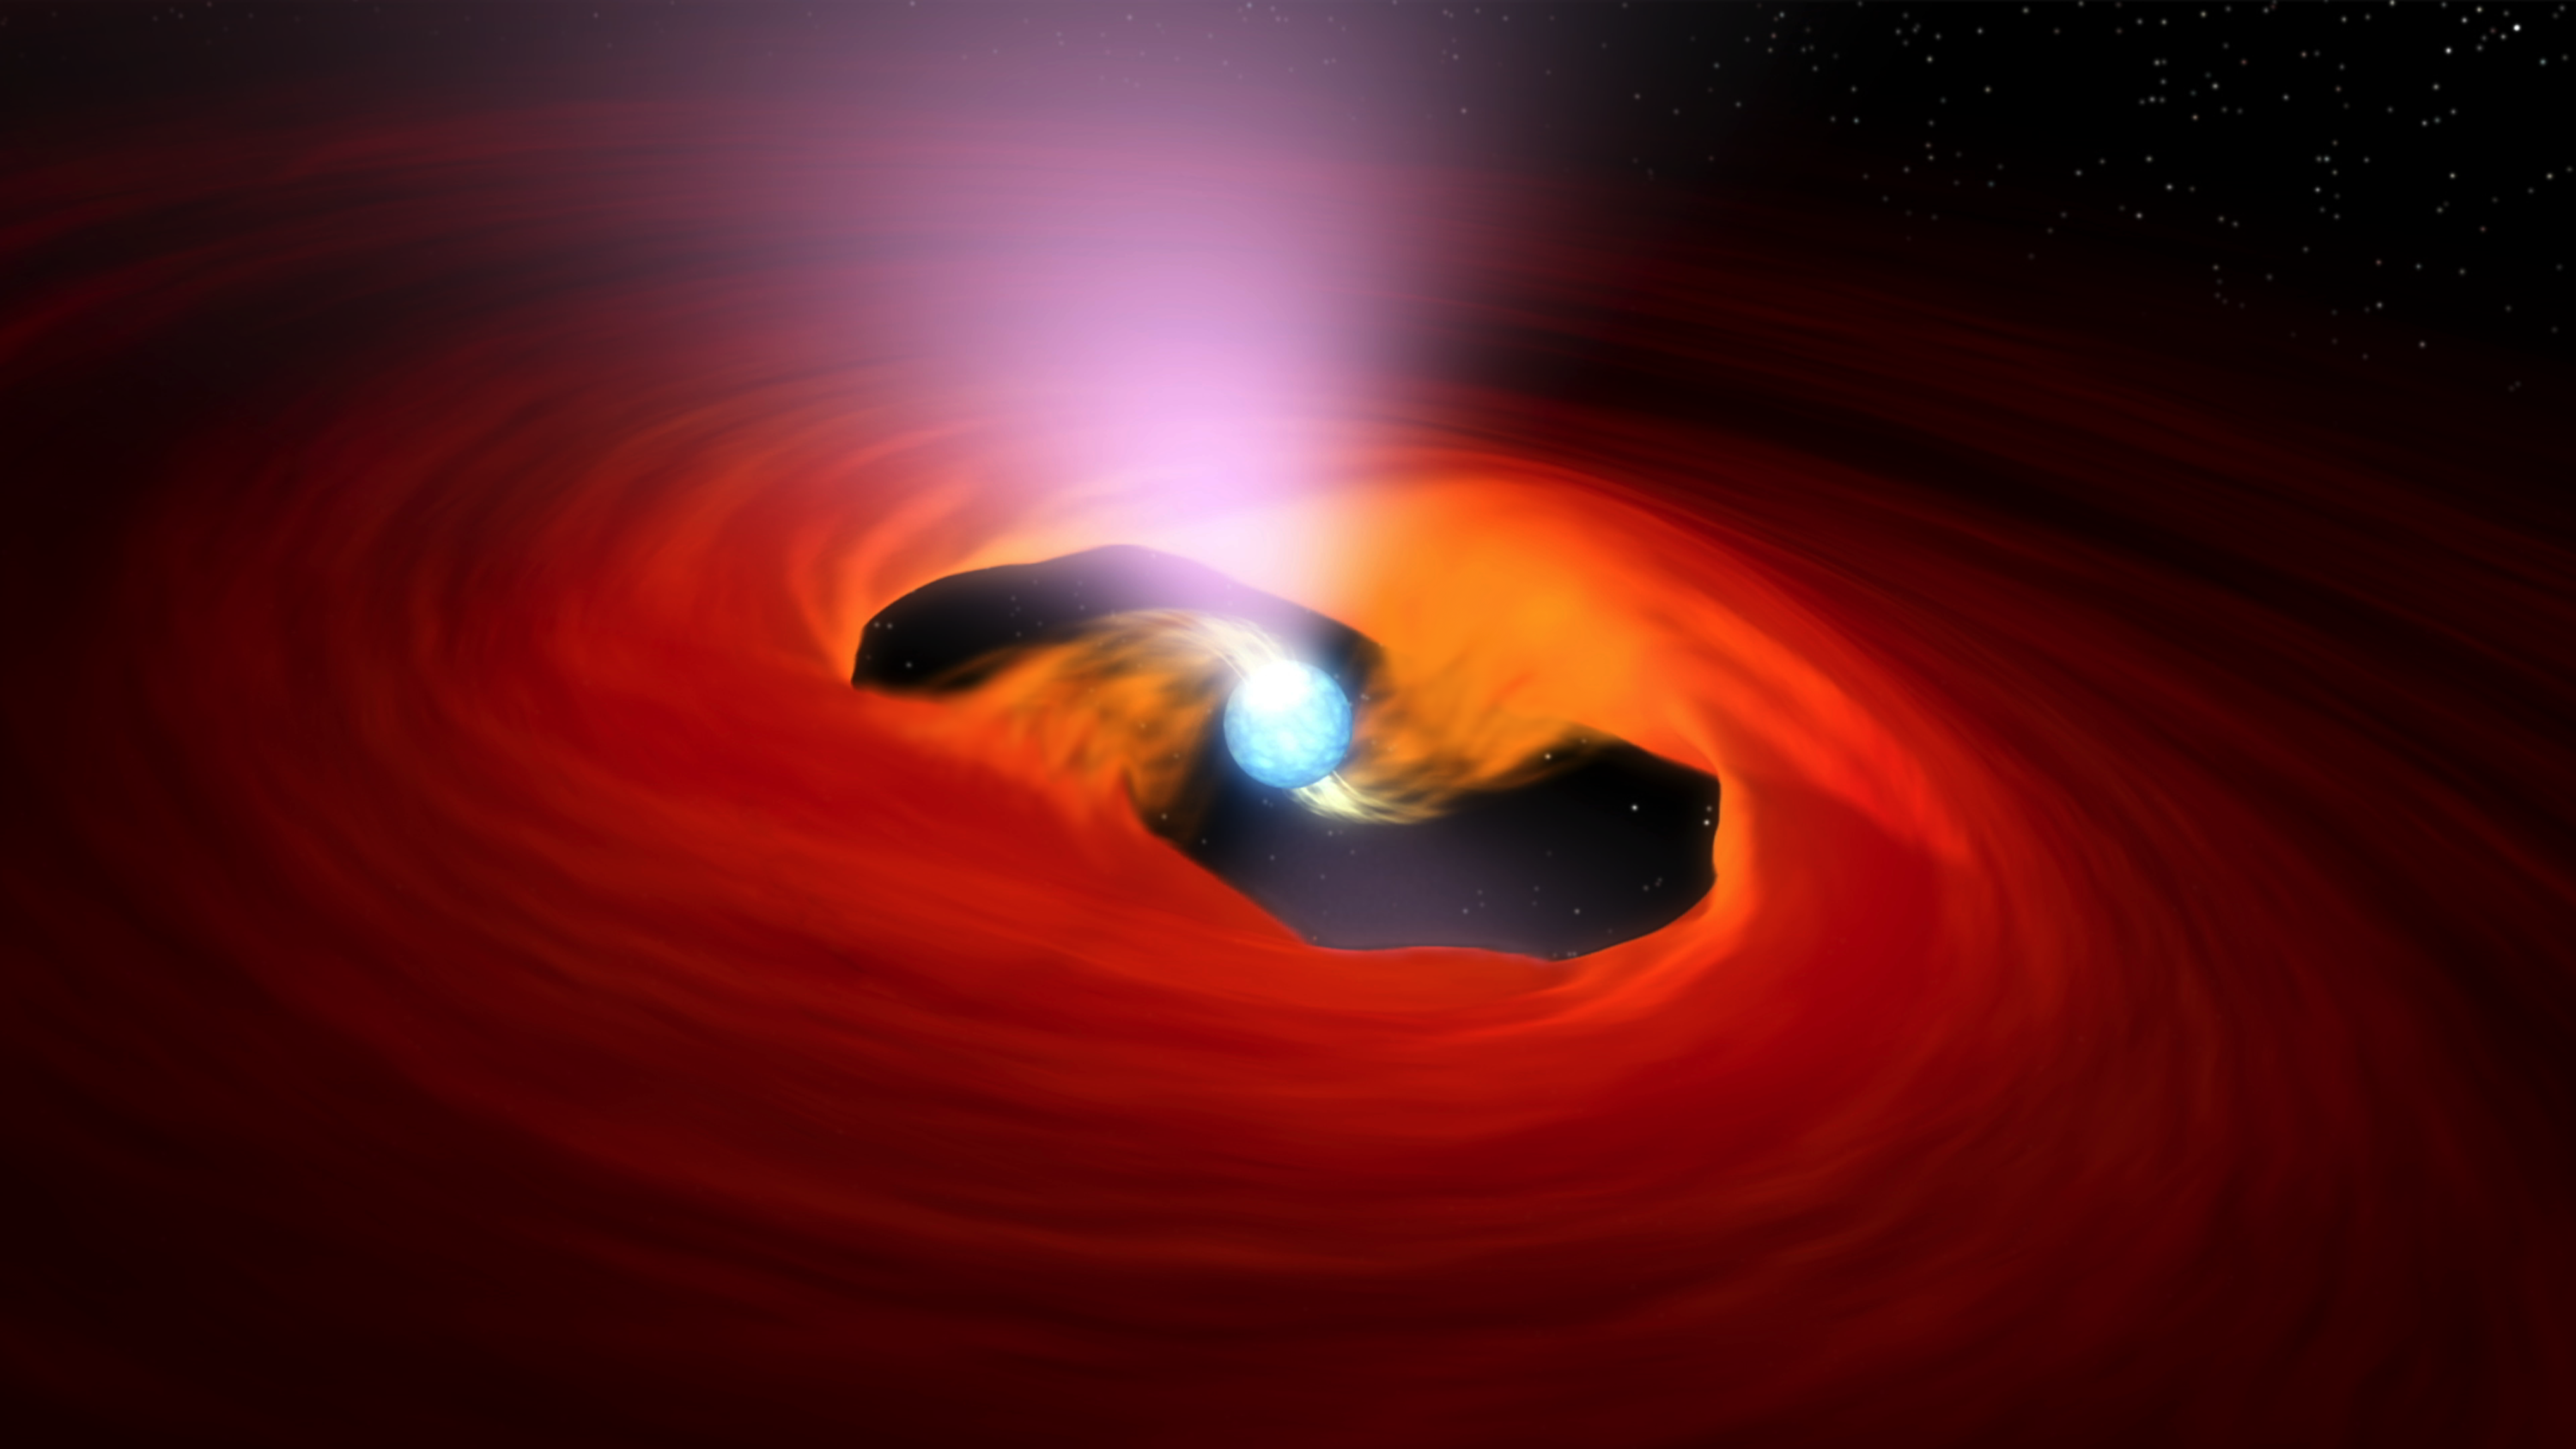

Beacons of X-ray Light (Animation)

This animation shows a neutron star — the core of a star that exploded in a massive supernova. This particular neutron star is known as a pulsar because it sends out rotating beams of X-rays that sweep past Earth like lighthouse beacons. X-ray telescopes like NASA’s Nuclear Spectroscopic Telescope Array, or NuSTAR, pick up these beams, registering them as pulses of X-ray light.

What causes a pulsar to pulse? In the case of “accreting pulsars,” the process is set in motion when matter from a companion star falls onto the pulsar. The gravity of the pulsar pulls this material from a surrounding disk, as shown in the animation. The strong magnetic fields surrounding the pulsar funnel the infalling material onto two spots above and below the stellar core. This causes the material to heat up to extreme temperatures and release X-rays. As the star rotates, the two X-ray hot spots behave like a lamp in a lighthouse, sweeping around. Only when the “lamps” are facing Earth will NuSTAR pick up the signal — a pulsing of X-rays.

NuSTAR is a Small Explorer mission led by the California Institute of Technology in Pasadena and managed by NASA’s Jet Propulsion Laboratory, also in Pasadena, for NASA’s Science Mission Directorate in Washington. The spacecraft was built by Orbital Sciences Corporation, Dulles, Virginia. Its instrument was built by a consortium including Caltech; JPL; the University of California, Berkeley; Columbia University, New York; NASA’s Goddard Space Flight Center, Greenbelt, Maryland; the Danish Technical University in Denmark; Lawrence Livermore National Laboratory, Livermore, California; ATK Aerospace Systems, Goleta, California, and with support from the Italian Space Agency (ASI) Science Data Center.

NuSTAR’s mission operations center is at UC Berkeley, with the ASI providing its equatorial ground station located at Malindi, Kenya. The mission’s outreach program is based at Sonoma State University, Rohnert Park, California. NASA’s Explorer Program is managed by Goddard. JPL is managed by Caltech for NASA.

Credit: NASA/JPL-Caltech